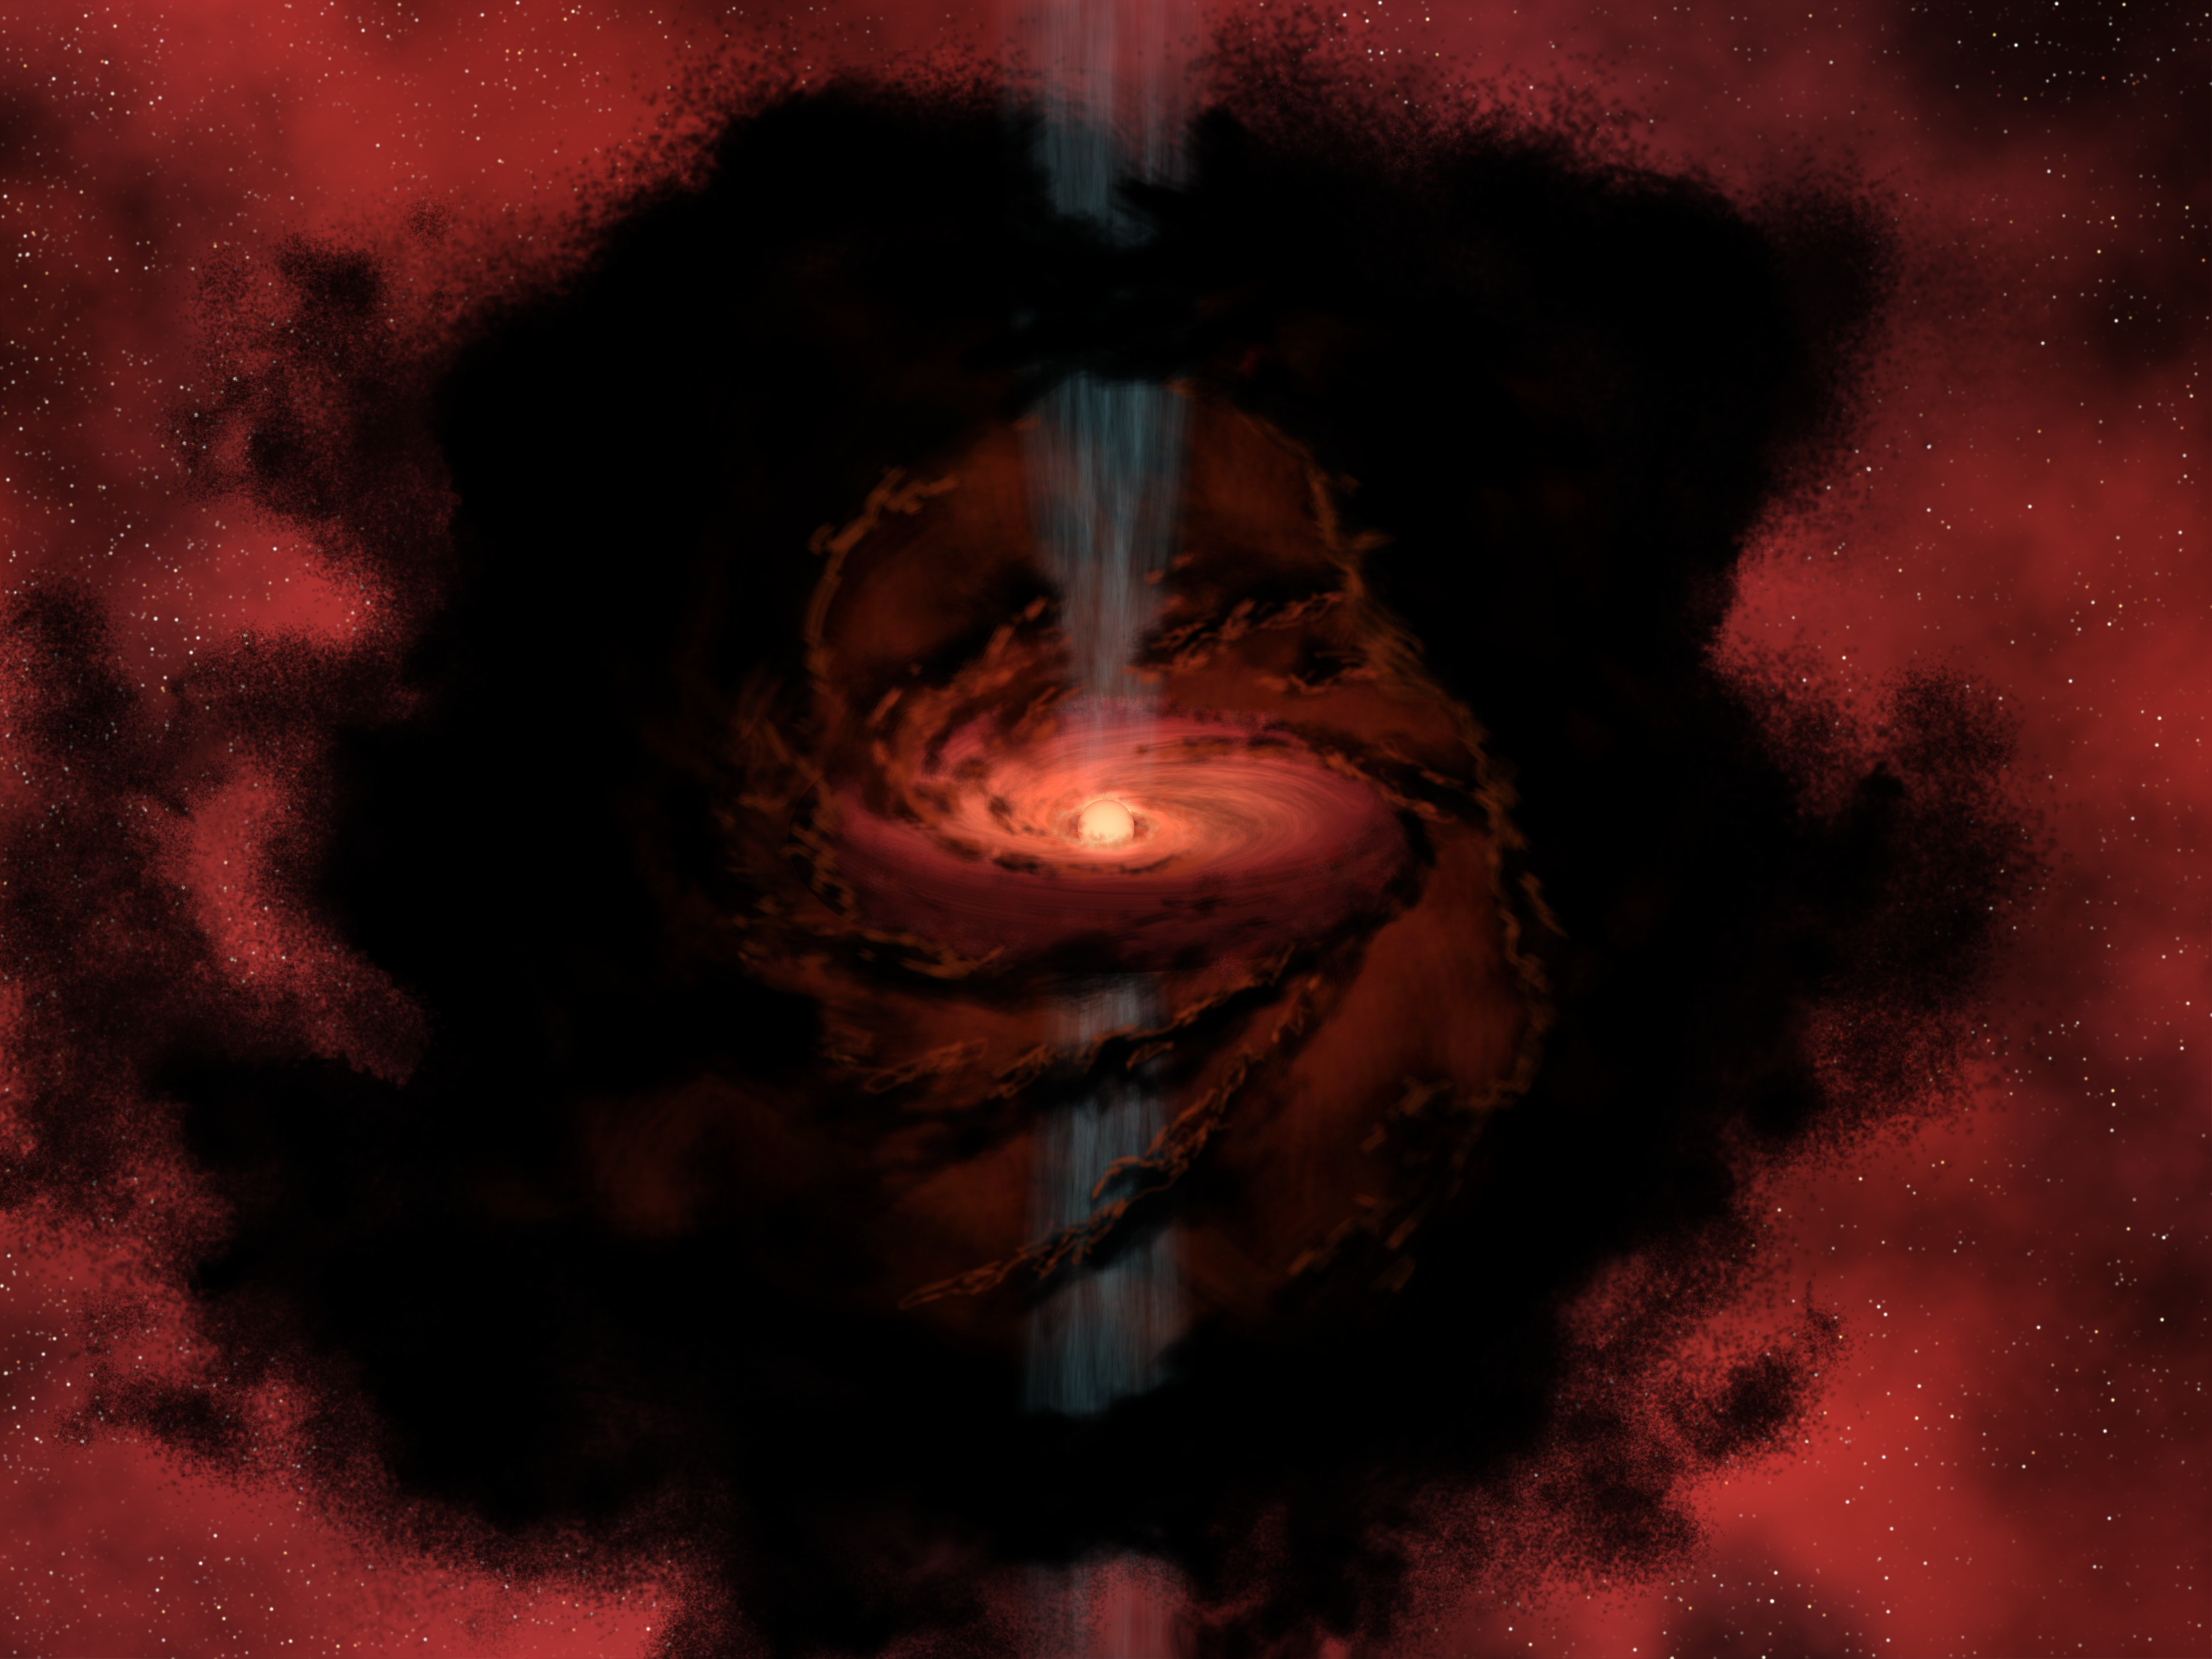

Dusty Beginnings of a Star

This artist's rendering gives us a glimpse into a cosmic nursery as a star is born from the dark, swirling dust and gas of this cloud. Stars form when dark dust from the cloud begins to clump together under the influence of its own gravity. The infalling material forms a disk as it spirals inward, which feeds material onto the forming star at its center. Jets of material that shoot from the inner disk and protostar herald its birth.

Planets form out of the remnants of the disk of material that surrounds the infant star. This leads to a question that has long perplexed astronomers about the nature of brown dwarfs, objects that fall between planets and stars in terms of their temperature and mass.

Are brown dwarfs born like stars, as in this rendering, or do they form like planets orbiting another star? A study by researchers using data from NASA's Spitzer Space Telescope has led to the preliminary conclusion that they are formed much like the star you see here.

Credit: NASA / JPL-Caltech / R. Hurt (SSC)